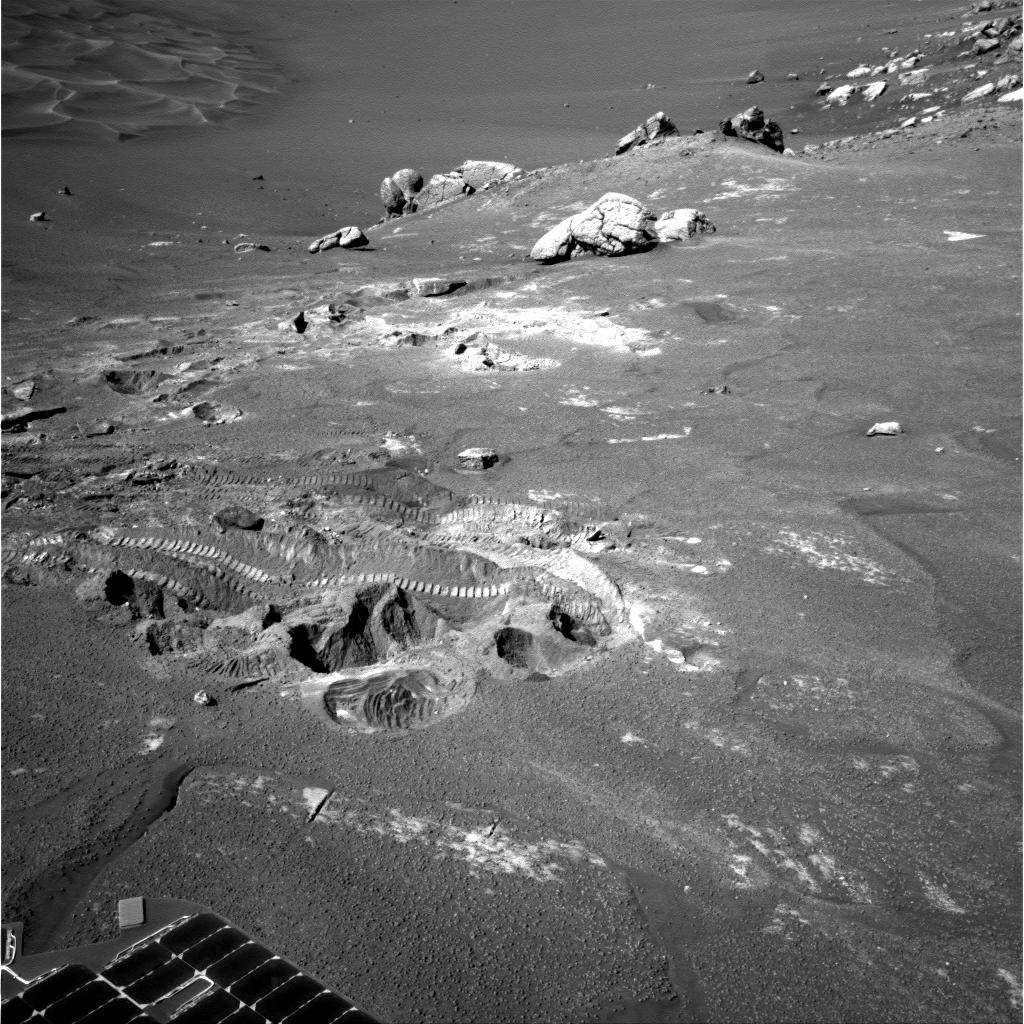

Difficult Terrain for Opportunity

Wheel tracks from NASA’s Mars Exploration Rover Opportunity show where the rover struggled for traction while driving away from “Wopmay” rock inside “Endurance Crater.” The rover looked back for this view from its navigation camera on its 272nd martian day (Oct. 29, 2004).

Credit: NASA/JPL